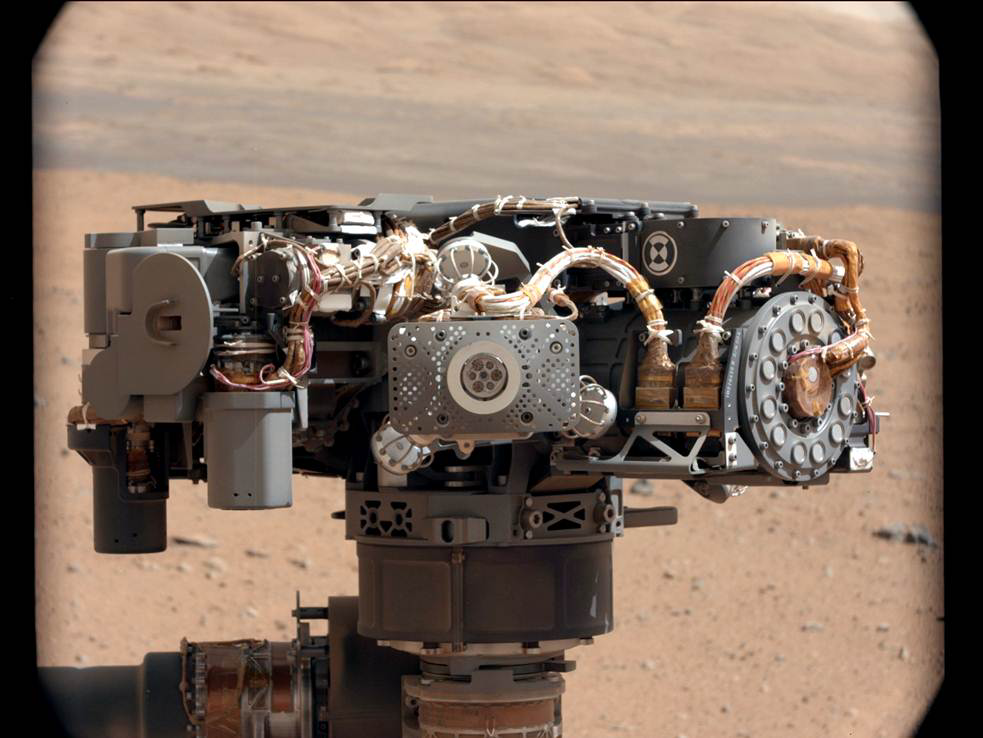

Portrait of APXS on Mars

This image shows the Alpha Particle X-Ray Spectrometer (APXS) on NASA’s Curiosity rover, with the Martian landscape in the background. The image was taken by Curiosity’s Mast Camera on the 32nd Martian day, or sol, of operations on the surface (Sept. 7, 2012, PDT or Sept. 8, 2012, UTC). APXS can be seen in the middle of the picture.

This image let researchers know that the APXS instrument had not become caked with dust during Curiosity’s dusty landing.

Scientists enhanced the color in this version to show the Martian scene as it would appear under the lighting conditions we have on Earth, which helps in analyzing the terrain.

Credit: NASA/JPL-Caltech/MSSS